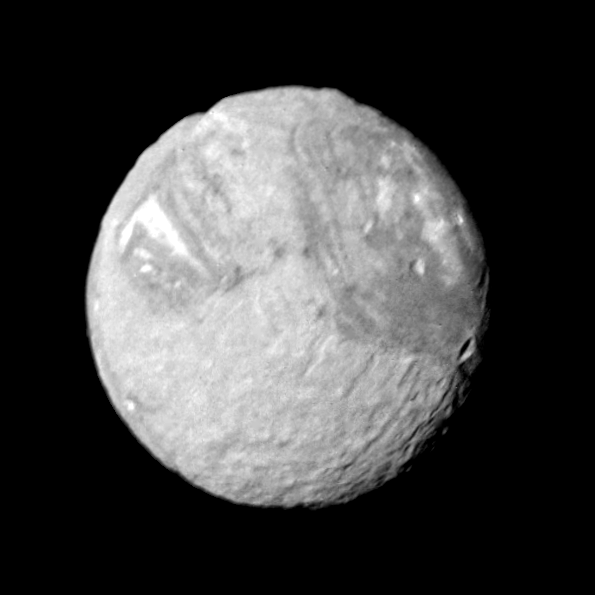

Miranda

Mosaic of high-resolution images of Miranda. One wide-angle and eight narrow-angle camera images of Miranda were combined in this view. The controlled mosaic was transformed to an orthographic view centered on the south pole. The trapezoidal region (about 200 km on a side) occurs near the south pole and is located near the center of the mosaic. The trapezoid’s outer boundary and its internal patterns of ridges and band of contrasting albedo display numerous sharp corners.

Credit: NASA/JPL